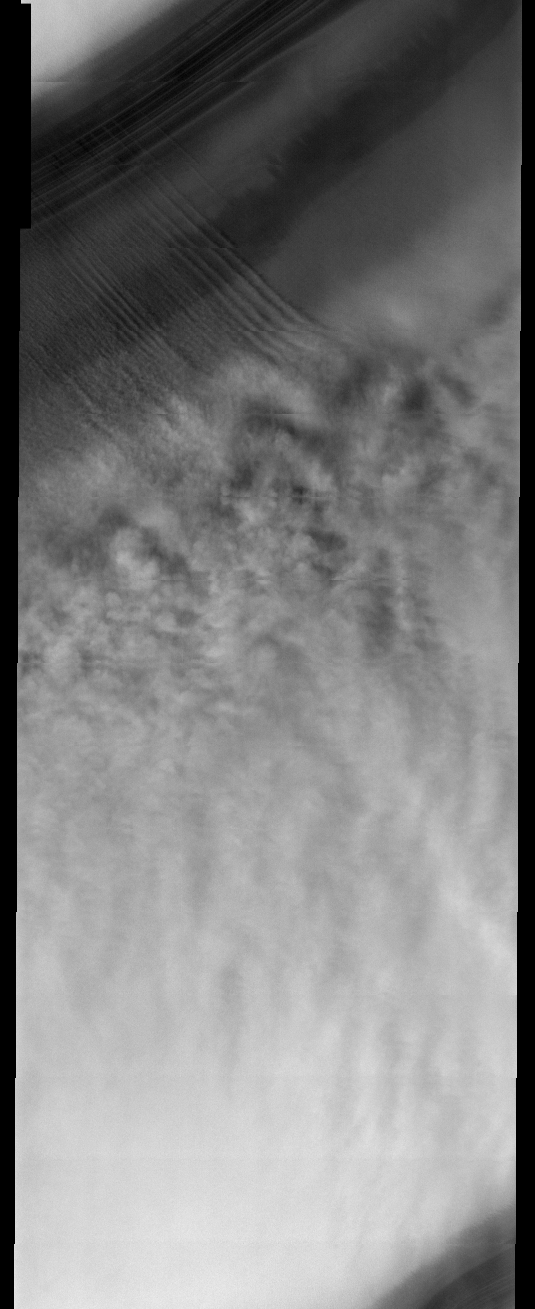

North Polar Cap

This week we will be looking at five examples of laminar wind flow on the north polar cap. On Earth, gravity-driven south polar cap winds are termed “catabatic” winds. Catabatic winds begin over the smooth expanse of the cap interior due to temperature differences between the atmosphere and the surface. Once begun, the winds sweep outward along the surface of the polar cap toward the sea. As the polar surface slopes down toward sealevel, the wind speeds increase. Catabatic wind speeds in the Antartic can reach several hundreds of miles per hour.

In the images of the Martian north polar cap we can see these same type of winds. Notice the streamers of dust moving downslope over the darker trough sides, these streamers show the laminar flow regime coming off the cap. Within the trough we see turbulent clouds of dust, kicked up at the trough base as the winds slow down and enter a chaotic flow regime.

The horizontal lines in these images are due to framelet overlap and lighting conditions over the bright polar cap.

Image information: VIS instrument. Latitude 86.5, Longitude 64.5 East (295.5 West). 40 meter/pixel resolution.

Note: this THEMIS visual image has not been radiometrically nor geometrically calibrated for this preliminary release. An empirical correction has been performed to remove instrumental effects. A linear shift has been applied in the cross-track and down-track direction to approximate spacecraft and planetary motion. Fully calibrated and geometrically projected images will be released through the Planetary Data System in accordance with Project policies at a later time.

NASA’s Jet Propulsion Laboratory manages the 2001 Mars Odyssey mission for NASA’s Office of Space Science, Washington, D.C. The Thermal Emission Imaging System (THEMIS) was developed by Arizona State University, Tempe, in collaboration with Raytheon Santa Barbara Remote Sensing. The THEMIS investigation is led by Dr. Philip Christensen at Arizona State University. Lockheed Martin Astronautics, Denver, is the prime contractor for the Odyssey project, and developed and built the orbiter. Mission operations are conducted jointly from Lockheed Martin and from JPL, a division of the California Institute of Technology in Pasadena.

Credit: NASA/JPL/Arizona State University